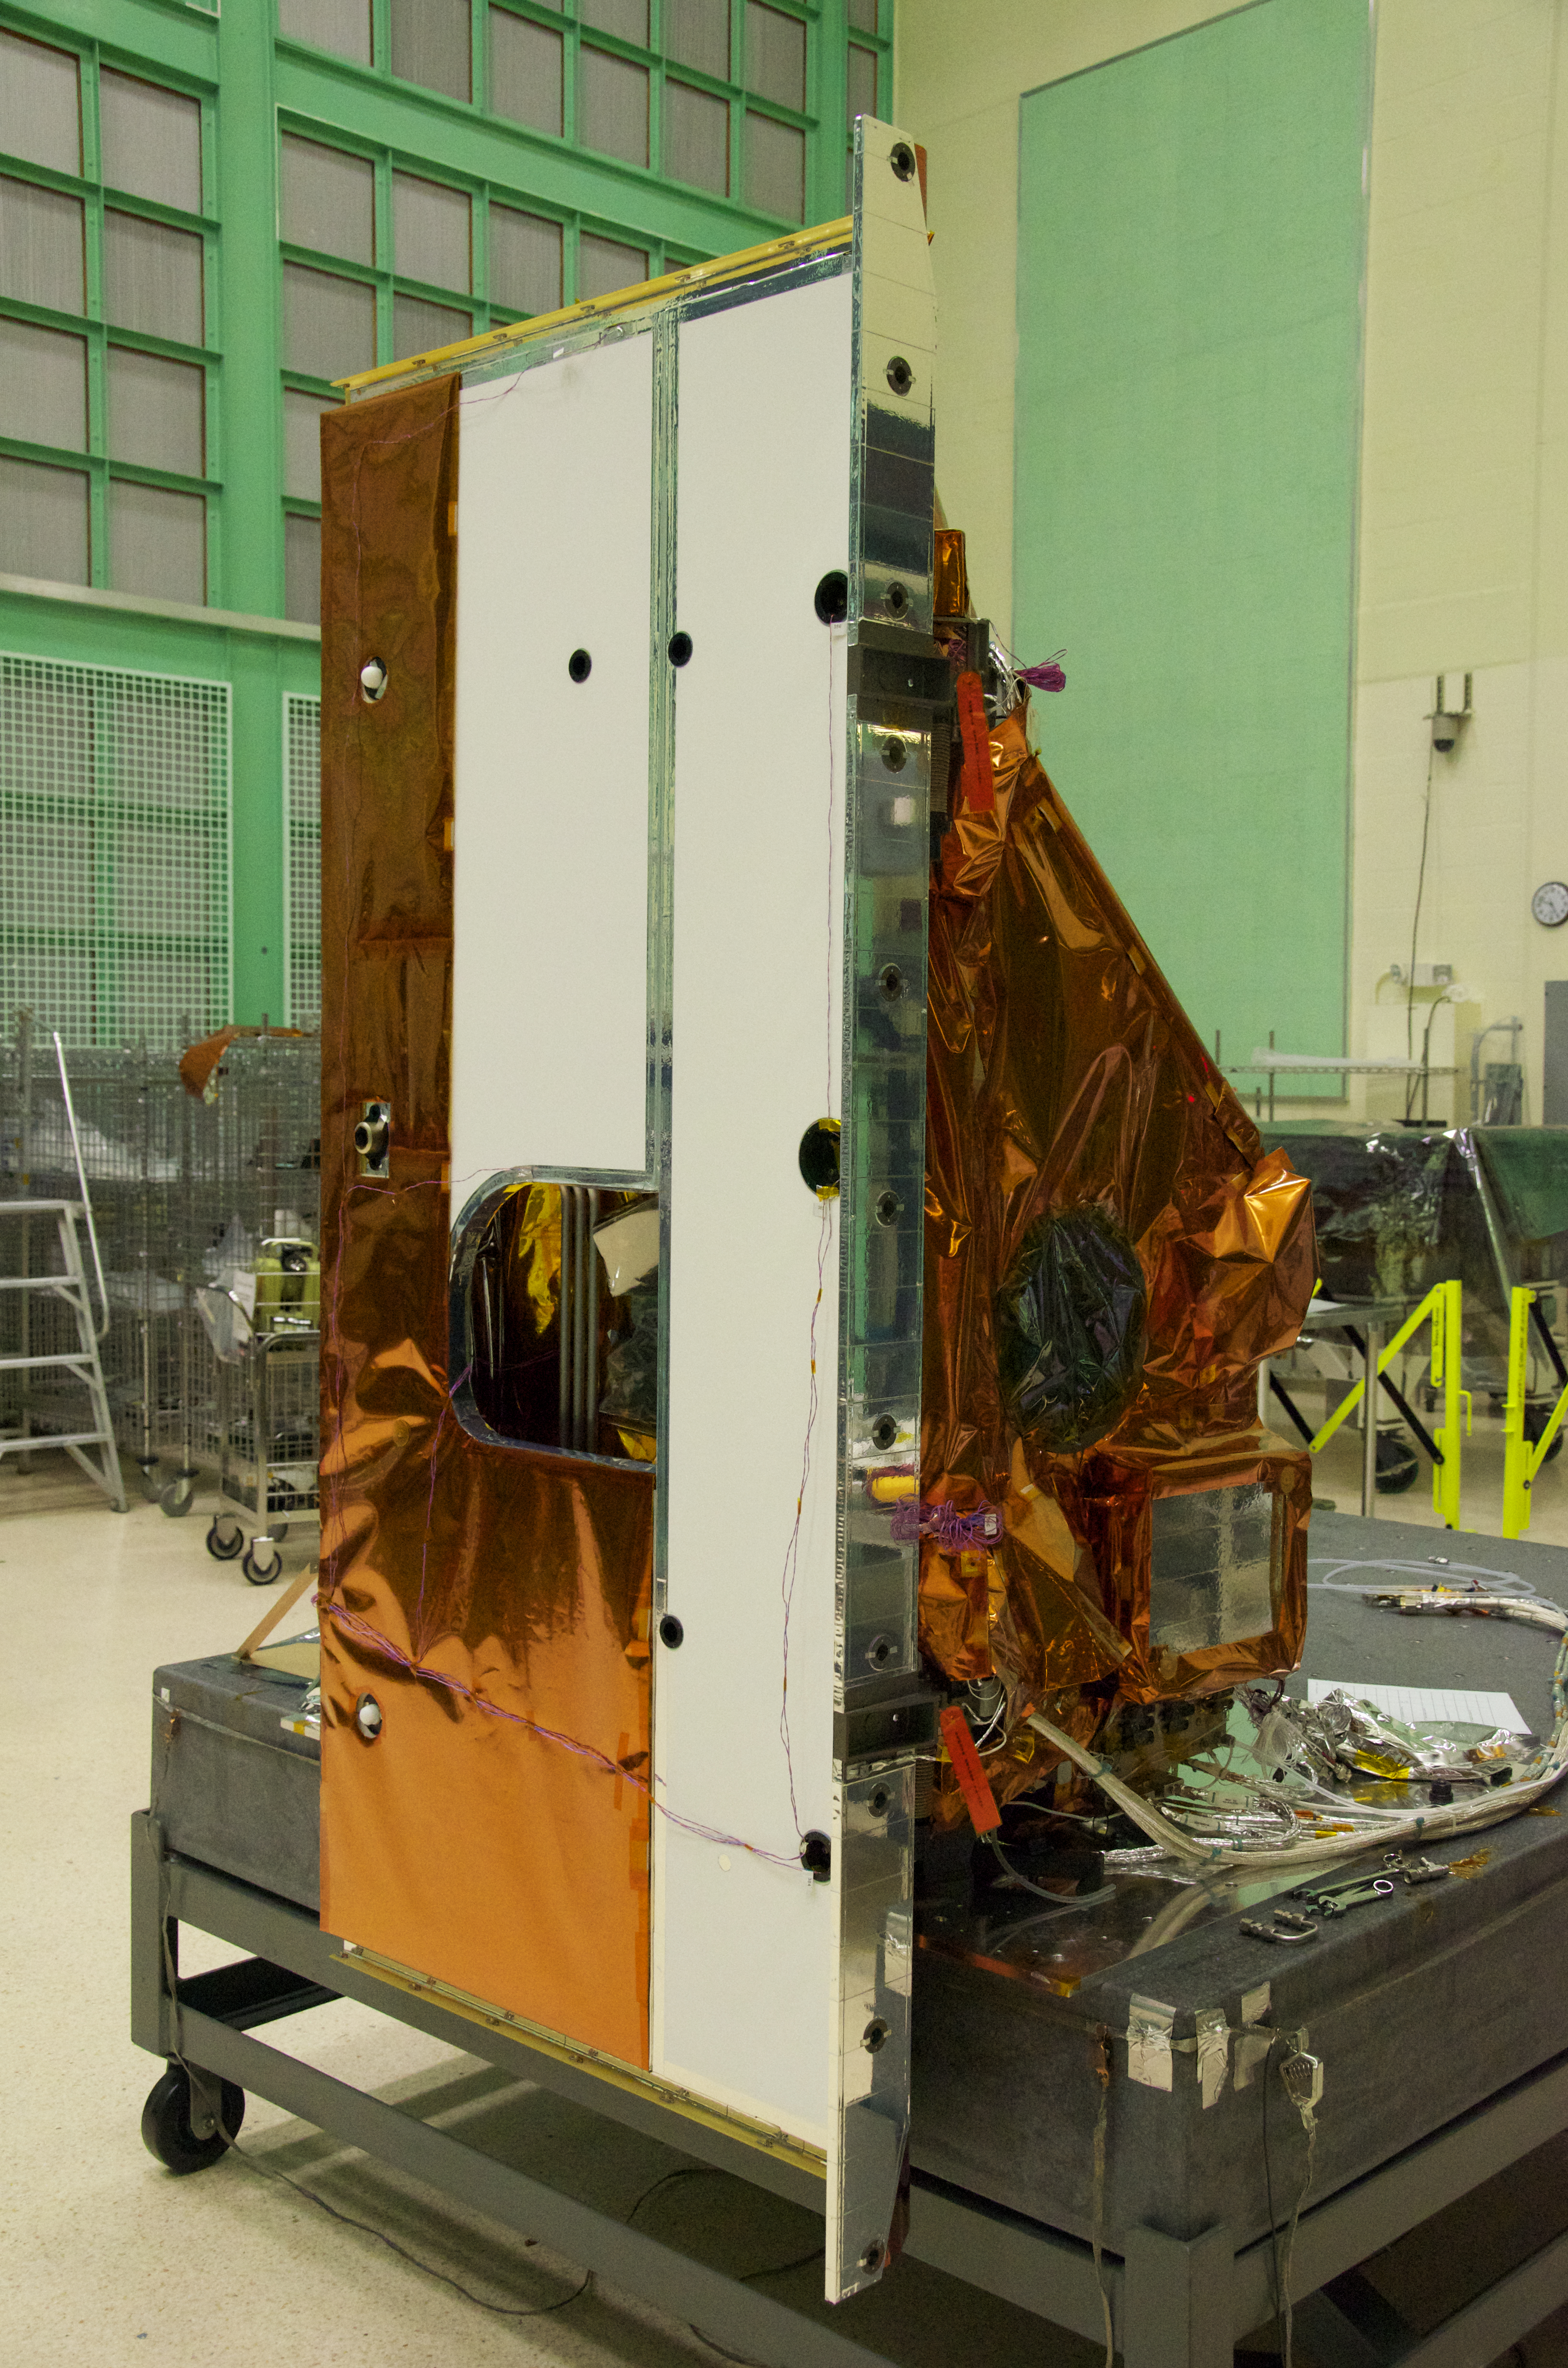

Landsat's TIRS Instrument

The Thermal Infrared Sensor (TIRS) will fly on the next Landsat satellite, the Landsat Data Continuity Mission (LDCM). The right side of the instrument is what's called the 'nadir side,' that's the side that points toward Earth when the instrument is in space. The black circle visible on the right side is where the optics for the instrument are located. In that area are the lens and the detectors. The white area is a radiator that radiates heat to keep the telescope and the detector cool. The black hole on the white area on the left is what the satellite operators point to deep space when they calibrate the instrument to the cold temperatures of space. TIRS was built on an accelerated schedule at NASA's Goddard Space Flight Center, Greenbelt, Md. and will now be integrated into the LDCM spacecraft at Orbital Science Corp. in Gilbert, Ariz. The Landsat Program is a series of Earth observing satellite missions jointly managed by NASA and the U.S. Geological Survey. Landsat satellites have been consistently gathering data about our planet since 1972. They continue to improve and expand this unparalleled record of Earth's changing landscapes for the benefit of all.

Credit: NASA/GSFC/Rebecca Roth